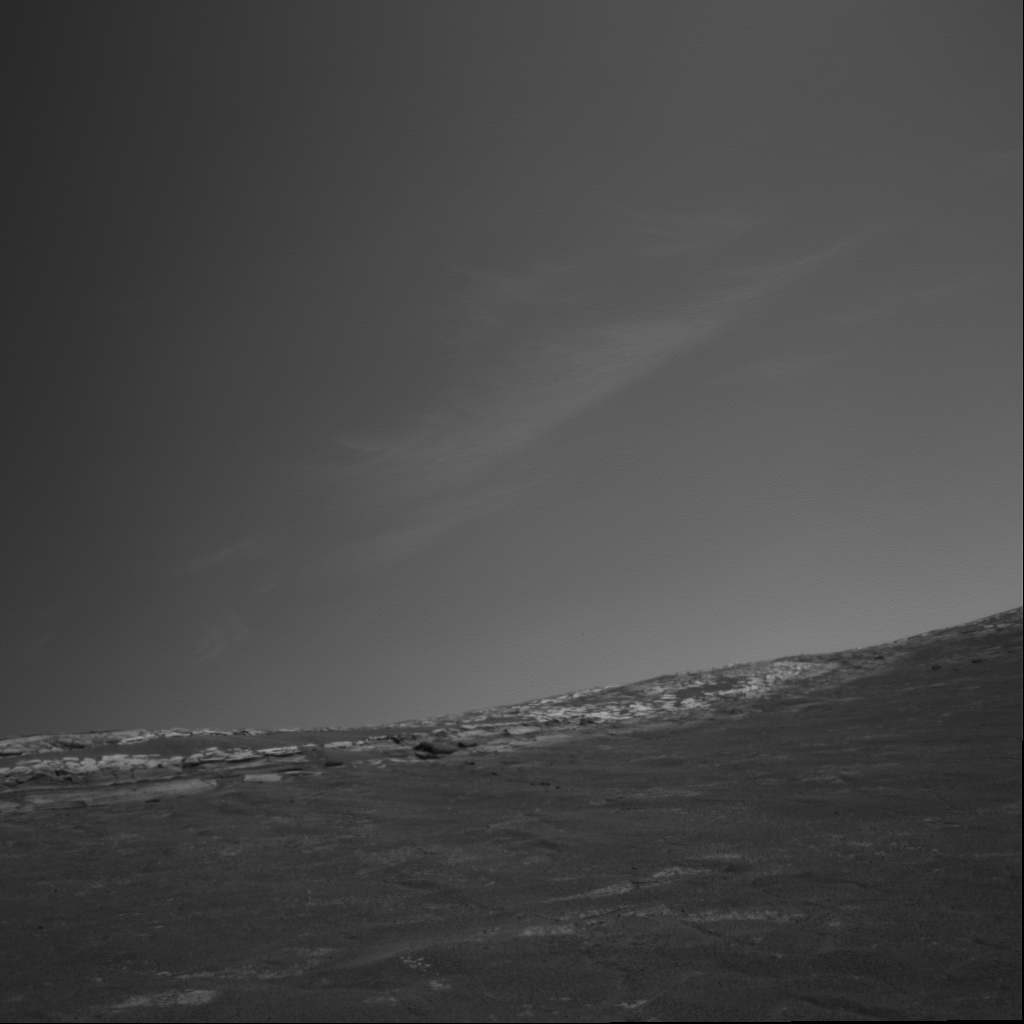

Clouds Over Crater Rim

Clouds above the rim of “Endurance Crater” in this image from NASA’s Mars Exploration Rover Opportunity can remind the viewer that Mars, our celestial neighbor, is subject to weather. On Earth, clouds like these would be referred to as “cirrus” or the aptly nicknamed “mares’ tails.” These clouds occur in a region of strong vertical shear. The cloud particles (ice in this martian case) fall out, and get dragged along away from the location where they originally condensed, forming characteristic streamers. Opportunity took this picture with its navigation camera during the rover’s 269th martian day (Oct. 26, 2004).

The mission’s atmospheric science team is studying cloud observations to deduce seasonal and time-of-day behavior of the clouds. This helps them gain a better understanding of processes that control cloud formation.

Credit: NASA/JPL